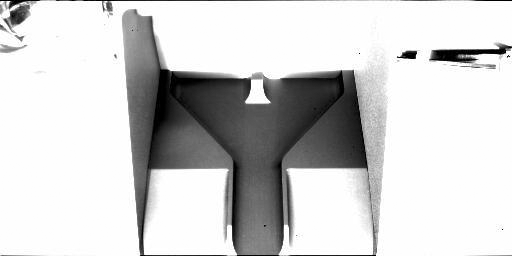

Phoenix ‘Gets the Scoop’ on the Scoop

This is the first image taken by the Robotic Arm Camera on NASA’s Phoenix Mars Lander, one day after landing. In the center of the image is the robotic scoop the lander will use to dig into the surface, collect samples and touch water ice on Mars for the first time. The scoop is in the stowed position, awaiting deployment of the robotic arm.

The Phoenix Mission is led by the University of Arizona, Tucson, on behalf of NASA. Project management of the mission is by NASA’s Jet Propulsion Laboratory, Pasadena, Calif. Spacecraft development is by Lockheed Martin Space Systems, Denver.

Photojournal Note: As planned, the Phoenix lander, which landed May 25, 2008 23:53 UTC, ended communications in November 2008, about six months after landing, when its solar panels ceased operating in the dark Martian winter.

Credit: NASA/JPL-Caltech/University of Arizona/Max Planck Institute